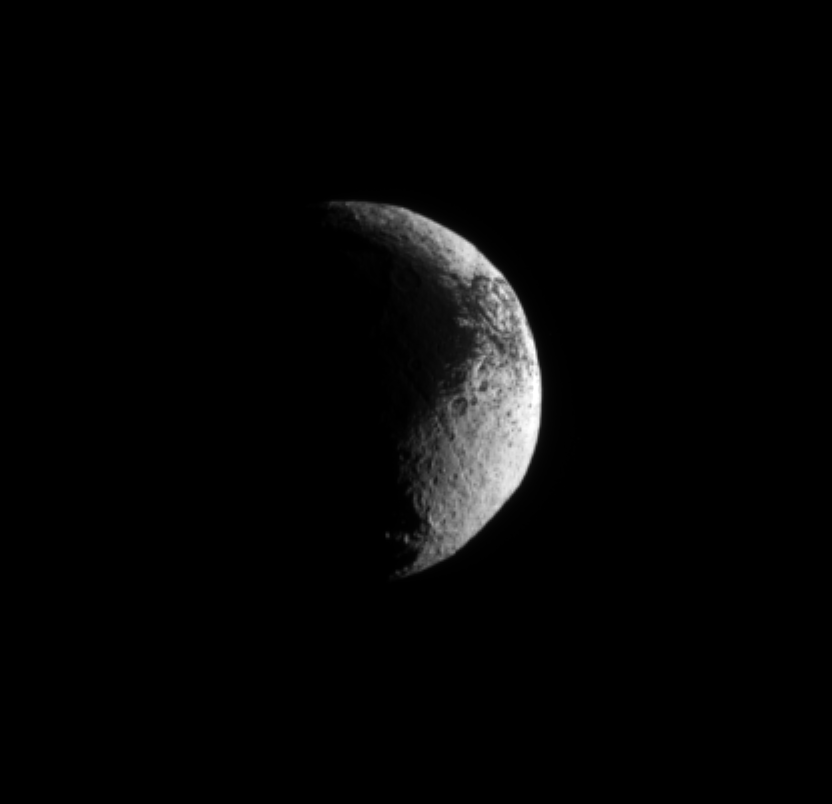

Iapetus’ Puzzling Surface

The Cassini spacecraft examines the rough dark-light dichotomy of the terrain on Saturn’s moon Iapetus.

Scientists continue to investigate the nature of this moon’s surface. See PIA08384 to learn more. Lit terrain seen here is on the Saturn-facing side of Iapetus (1,471 kilometers, or 914 miles across). North on Iapetus is up and rotated 8 degrees to the left. Scale on Iapetus was 7 kilometers (4 miles) per pixel in the original image. The image was contrast enhanced and magnified by a factor of two to enhance the visibility of surface features.

The image was taken in visible green light with the Cassini spacecraft narrow-angle camera on Sept. 13, 2009. The view was acquired at a distance of approximately 1.2 million kilometers (746,000 miles) from Iapetus and at a Sun-Iapetus-spacecraft, or phase, angle of 103 degrees.

The Cassini-Huygens mission is a cooperative project of NASA, the European Space Agency and the Italian Space Agency. The Jet Propulsion Laboratory, a division of the California Institute of Technology in Pasadena, manages the mission for NASA’s Science Mission Directorate, Washington, D.C. The Cassini orbiter and its two onboard cameras were designed, developed and assembled at JPL. The imaging operations center is based at the Space Science Institute in Boulder, Colo.

Credit: NASA/JPL/Space Science Institute